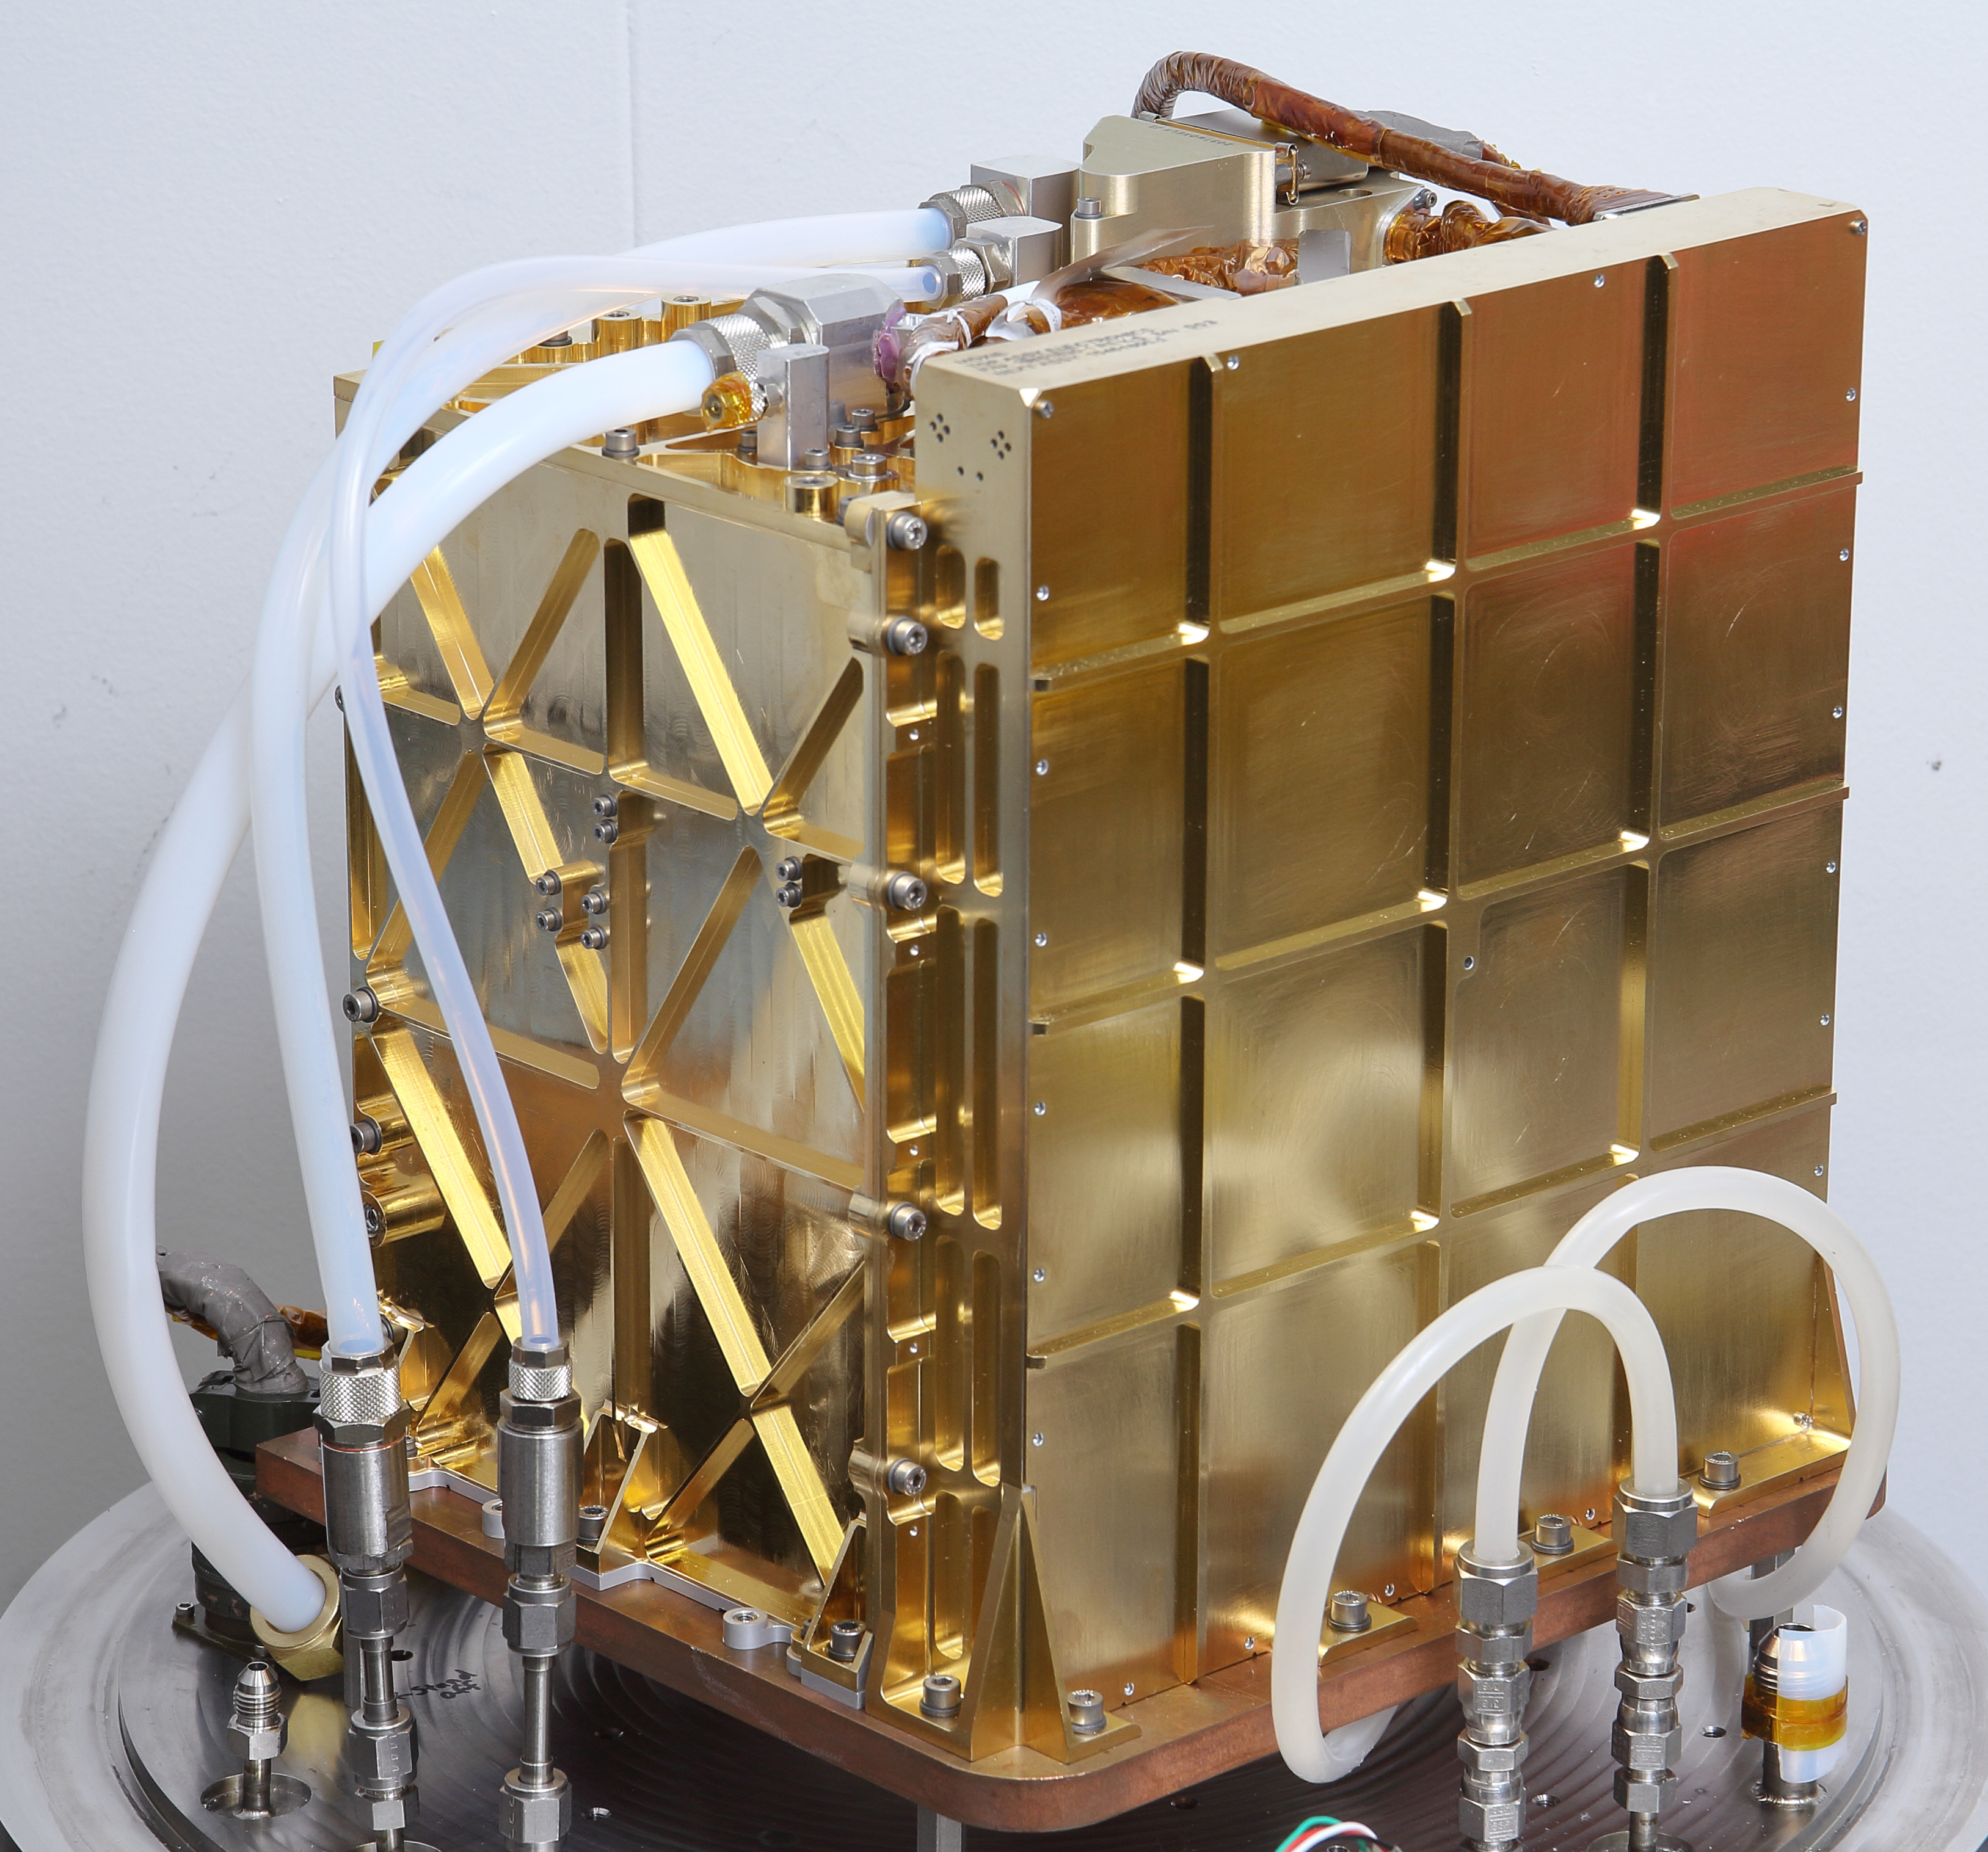

MOXIE Twin During Testing

The engineering model (EM), an almost identical twin of MOXIE, is used for testing in the lab at NASA’s Jet Propulsion Laboratory in Pasadena, California. Inside this gold-plated aluminum box is the Solid Oxide Electrolysis unit, or SOXE, the heart of MOXIE. Using an electrochemical process called electrolysis, SOXE takes in the carbon dioxide gas and splits it into carbon monoxide and oxygen, which is measured for purity, filtered, and then released back into the Mars atmosphere. Tubes to take in the Mars atmosphere and vent oxygen and carbon monoxide produced by the EM are connected at the top of the EM. The electronics needed to run this complex machine are housed inside the larger sidewall seen on the right.

NASA’s Jet Propulsion Laboratory in Southern California built and will manage operations of the Mars 2020 Perseverance rover for NASA.

Credit: NASA/JPL-Caltech